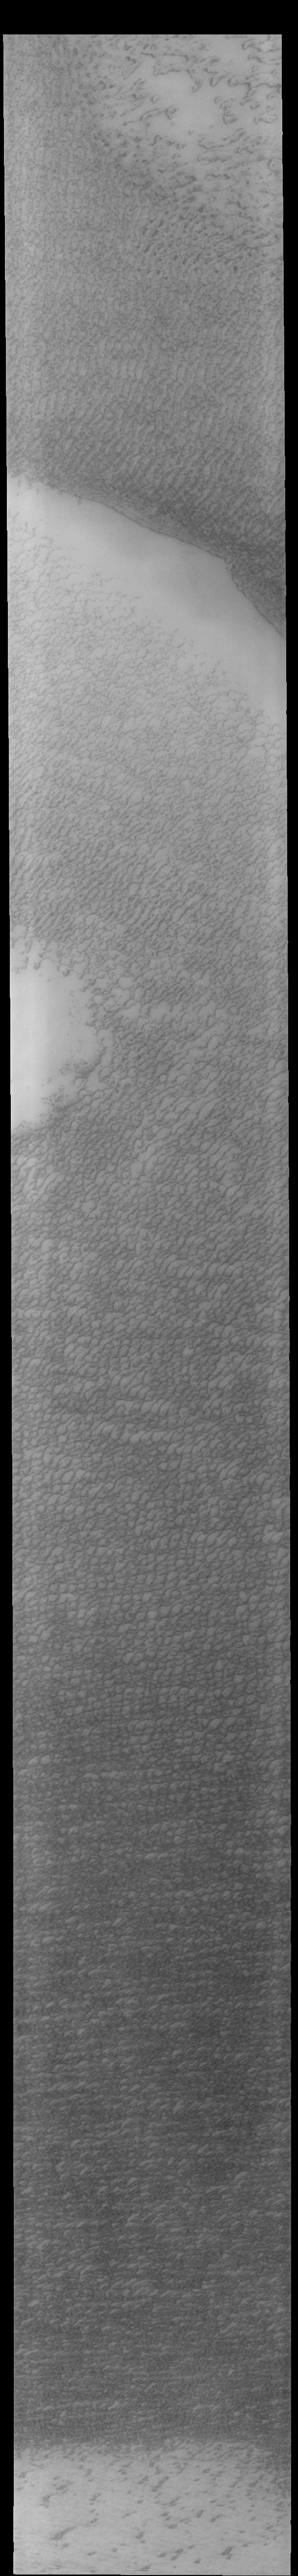

Olympia Undae

Today’s VIS image shows a small portion of Olympia Undae. This large dune field surrounds part of the north polar cap.

Credit: NASA/JPL-Caltech/ASU